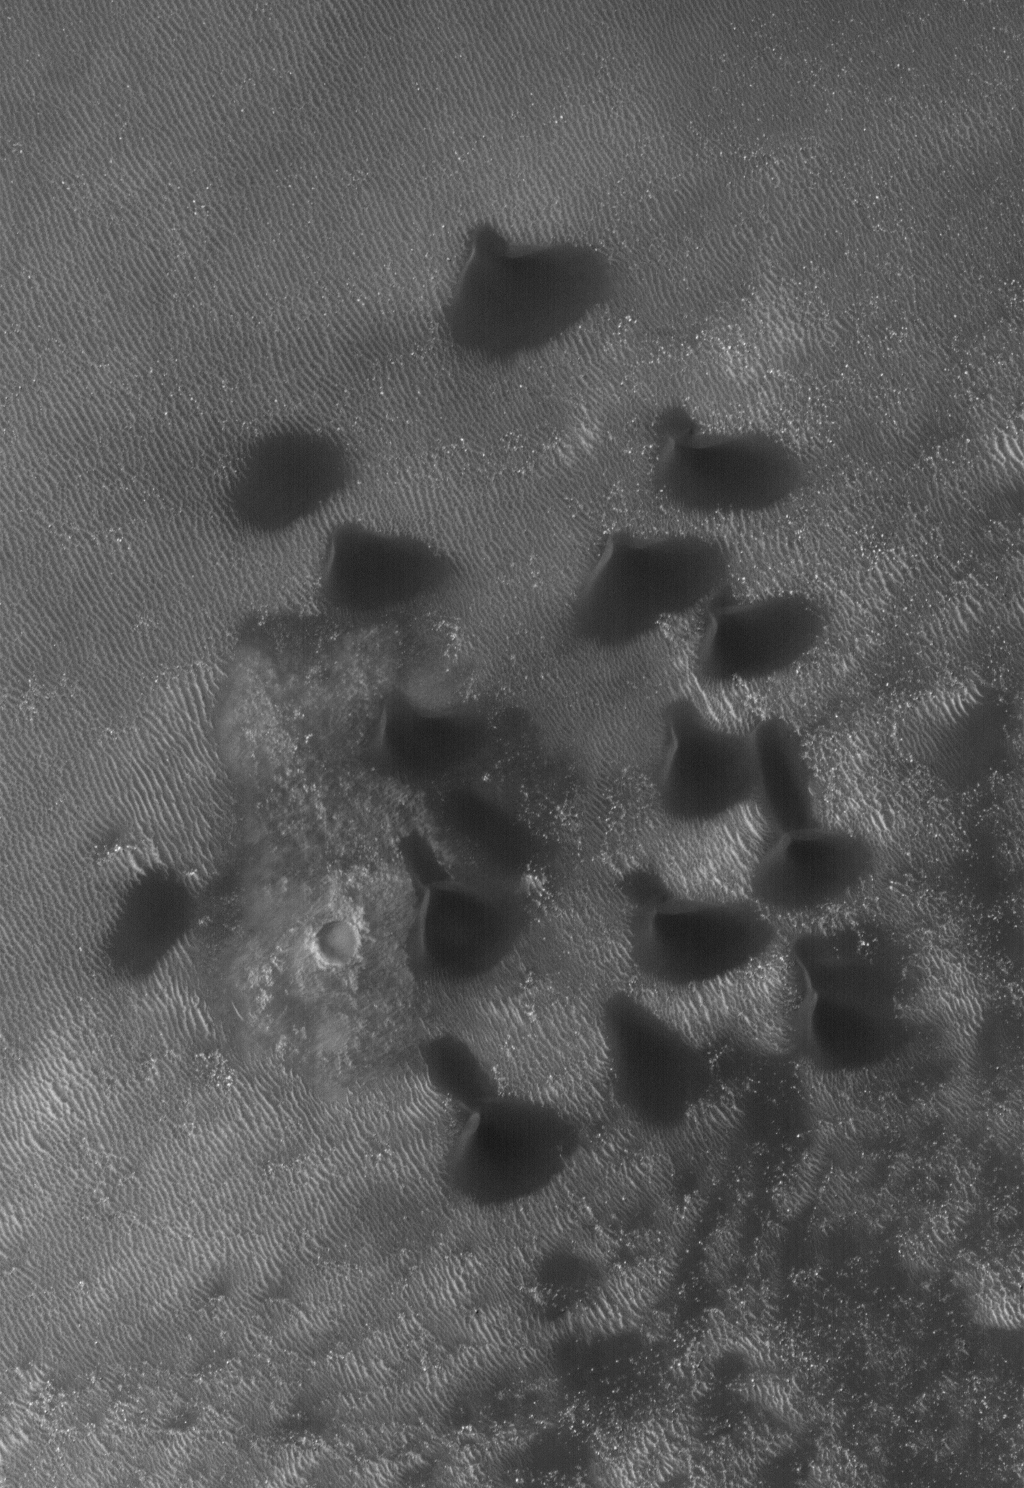

Ripples and Dunes

27 May 2006
This Mars Global Surveyor (MGS) Mars Orbiter Camera (MOC) image shows dark sand dunes on the floor of an impact crater west of Hellas Planitia. Portions of the crater floor are exposed near the center and lower right corner of the image but, in general, the floor is covered by large, windblown ripples. The dark dune sand typically covers ripples, indicating that the dunes are younger and made of a more mobile material.

Location near: 43.7°S, 320.4°W
Image width: ~3 km (~1.9 mi)
Illumination from: upper left
Season: Southern Summer

Credit: NASA/JPL/Malin Space Science Systems